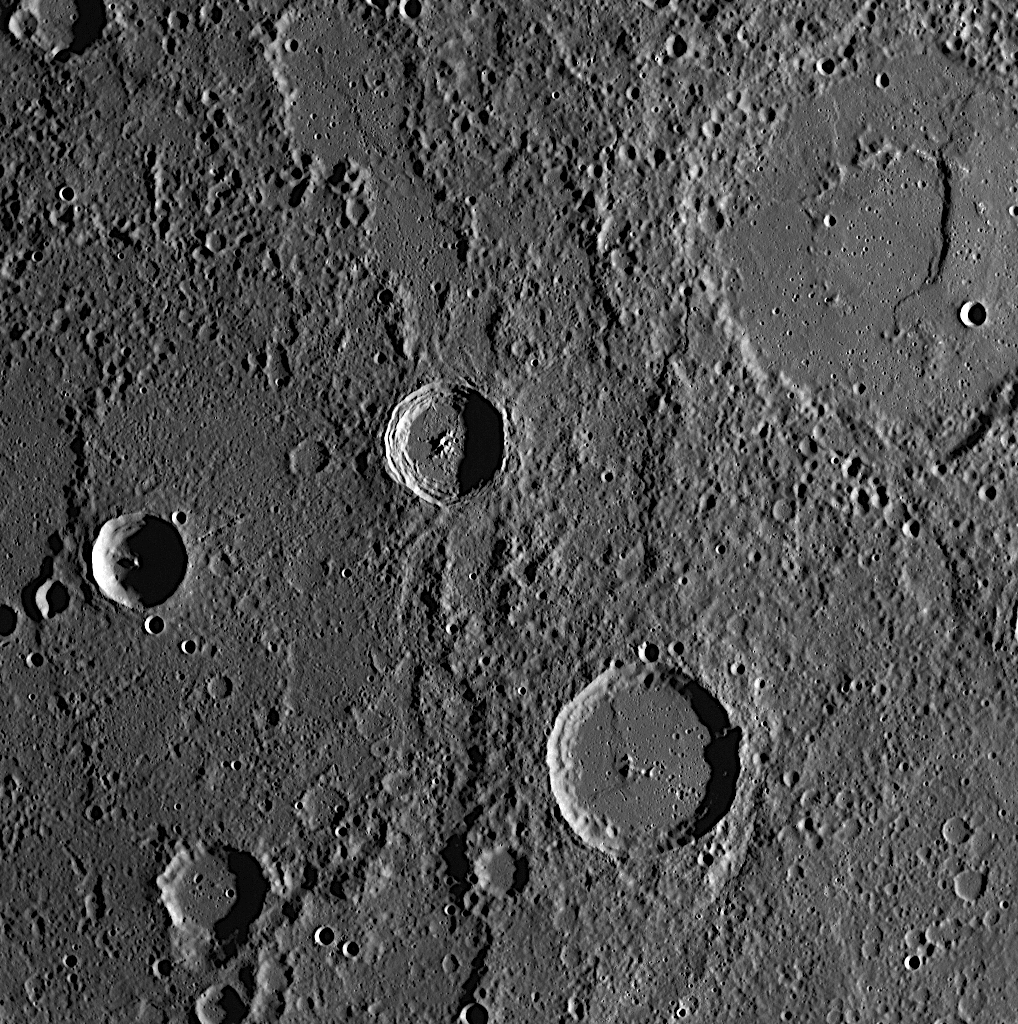

The First Image After Closest Approach

The WAC snapped this image just 8 minutes and 47 seconds after the MESSENGER spacecraft passed 200 kilometers (124 miles) above Mercury’s surface, its closest distance to the planet during the mission’s second Mercury flyby. The closest approach occurred over the dark night side of Mercury, as can be seen in the animation, so the MDIS cameras had to wait until the sunlit surface was visible before beginning to image while departing from the planet. The crater in the upper right corner of this image is Boethius, which can also be seen in the WAC image released yesterday (see PIA11246). These images overlap and will be used to produce the highest-resolution color mosaic ever obtained of Mercury’s surface.

Date Acquired: October 6, 2008
Image Mission Elapsed Time (MET): 131770346
Instrument: Wide Angle Camera (WAC) of the Mercury Dual Imaging System (MDIS)
WAC Filter: 1 (700 nanometers)
Resolution: 290 meters/pixel (0.18 miles/pixel)
Scale: This image is about 300 kilometers across (190 miles)
Spacecraft Altitude: 1,640 kilometers (1,020 miles)

These images are from MESSENGER, a NASA Discovery mission to conduct the first orbital study of the innermost planet, Mercury. For information regarding the use of images, see the MESSENGER image use policy.

Credit: NASA/Johns Hopkins University Applied Physics Laboratory/Carnegie Institution of Washington